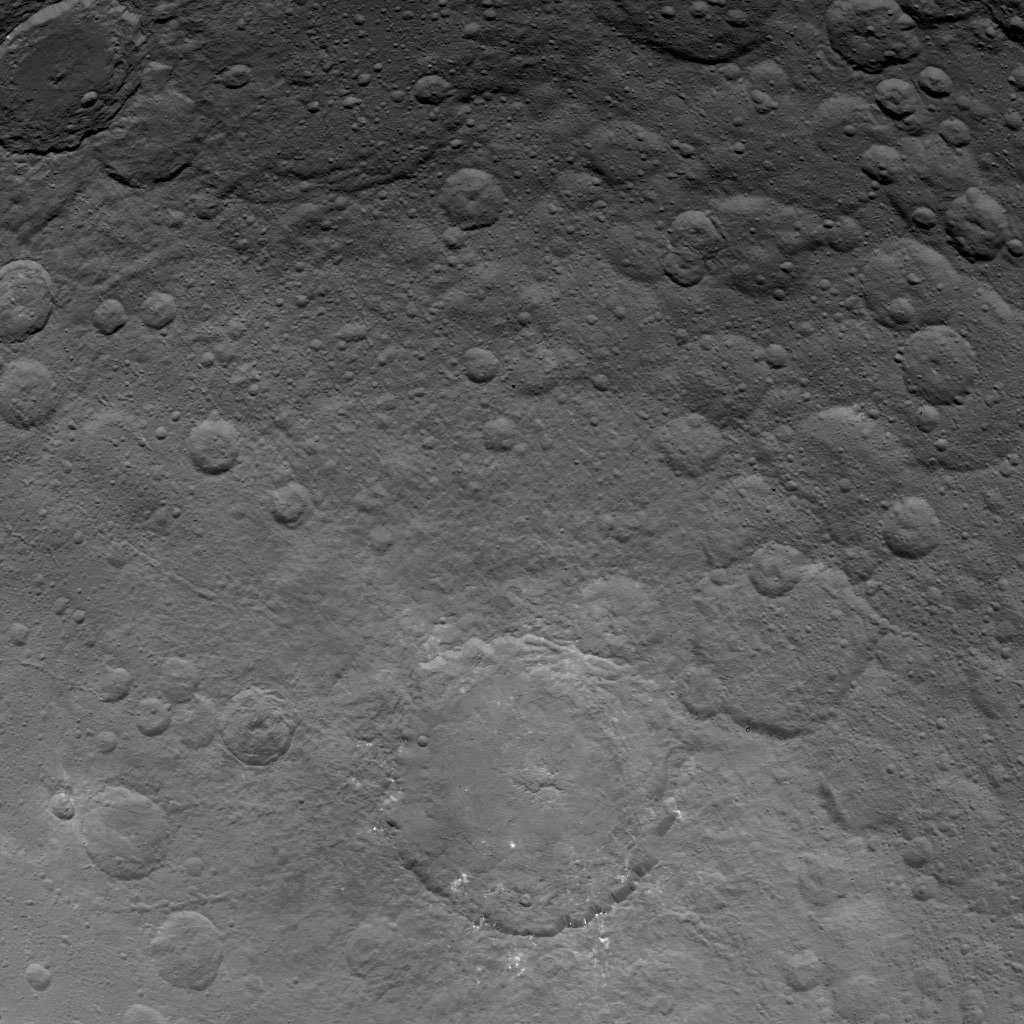

Dawn Survey Orbit Image 36

This image, taken by NASA’s Dawn spacecraft, shows Dantu crater on dwarf planet Ceres from an altitude of 2,700 miles (4,400 kilometers). The image, with a resolution of 1,400 feet (410 meters) per pixel, was taken on June 24, 2015. Dantu, at bottom center, is about 75 miles (120 kilometers) across and 3 miles (5 kilometers) deep, has small patches of bright material sprinkled around it.

Dawn’s mission is managed by JPL for NASA’s Science Mission Directorate in Washington. Dawn is a project of the directorate’s Discovery Program, managed by NASA’s Marshall Space Flight Center in Huntsville, Alabama. UCLA is responsible for overall Dawn mission science. Orbital ATK, Inc., in Dulles, Virginia, designed and built the spacecraft. The German Aerospace Center, the Max Planck Institute for Solar System Research, the Italian Space Agency and the Italian National Astrophysical Institute are international partners on the mission team.

Credit: NASA/JPL-Caltech/UCLA/MPS/DLR/IDA